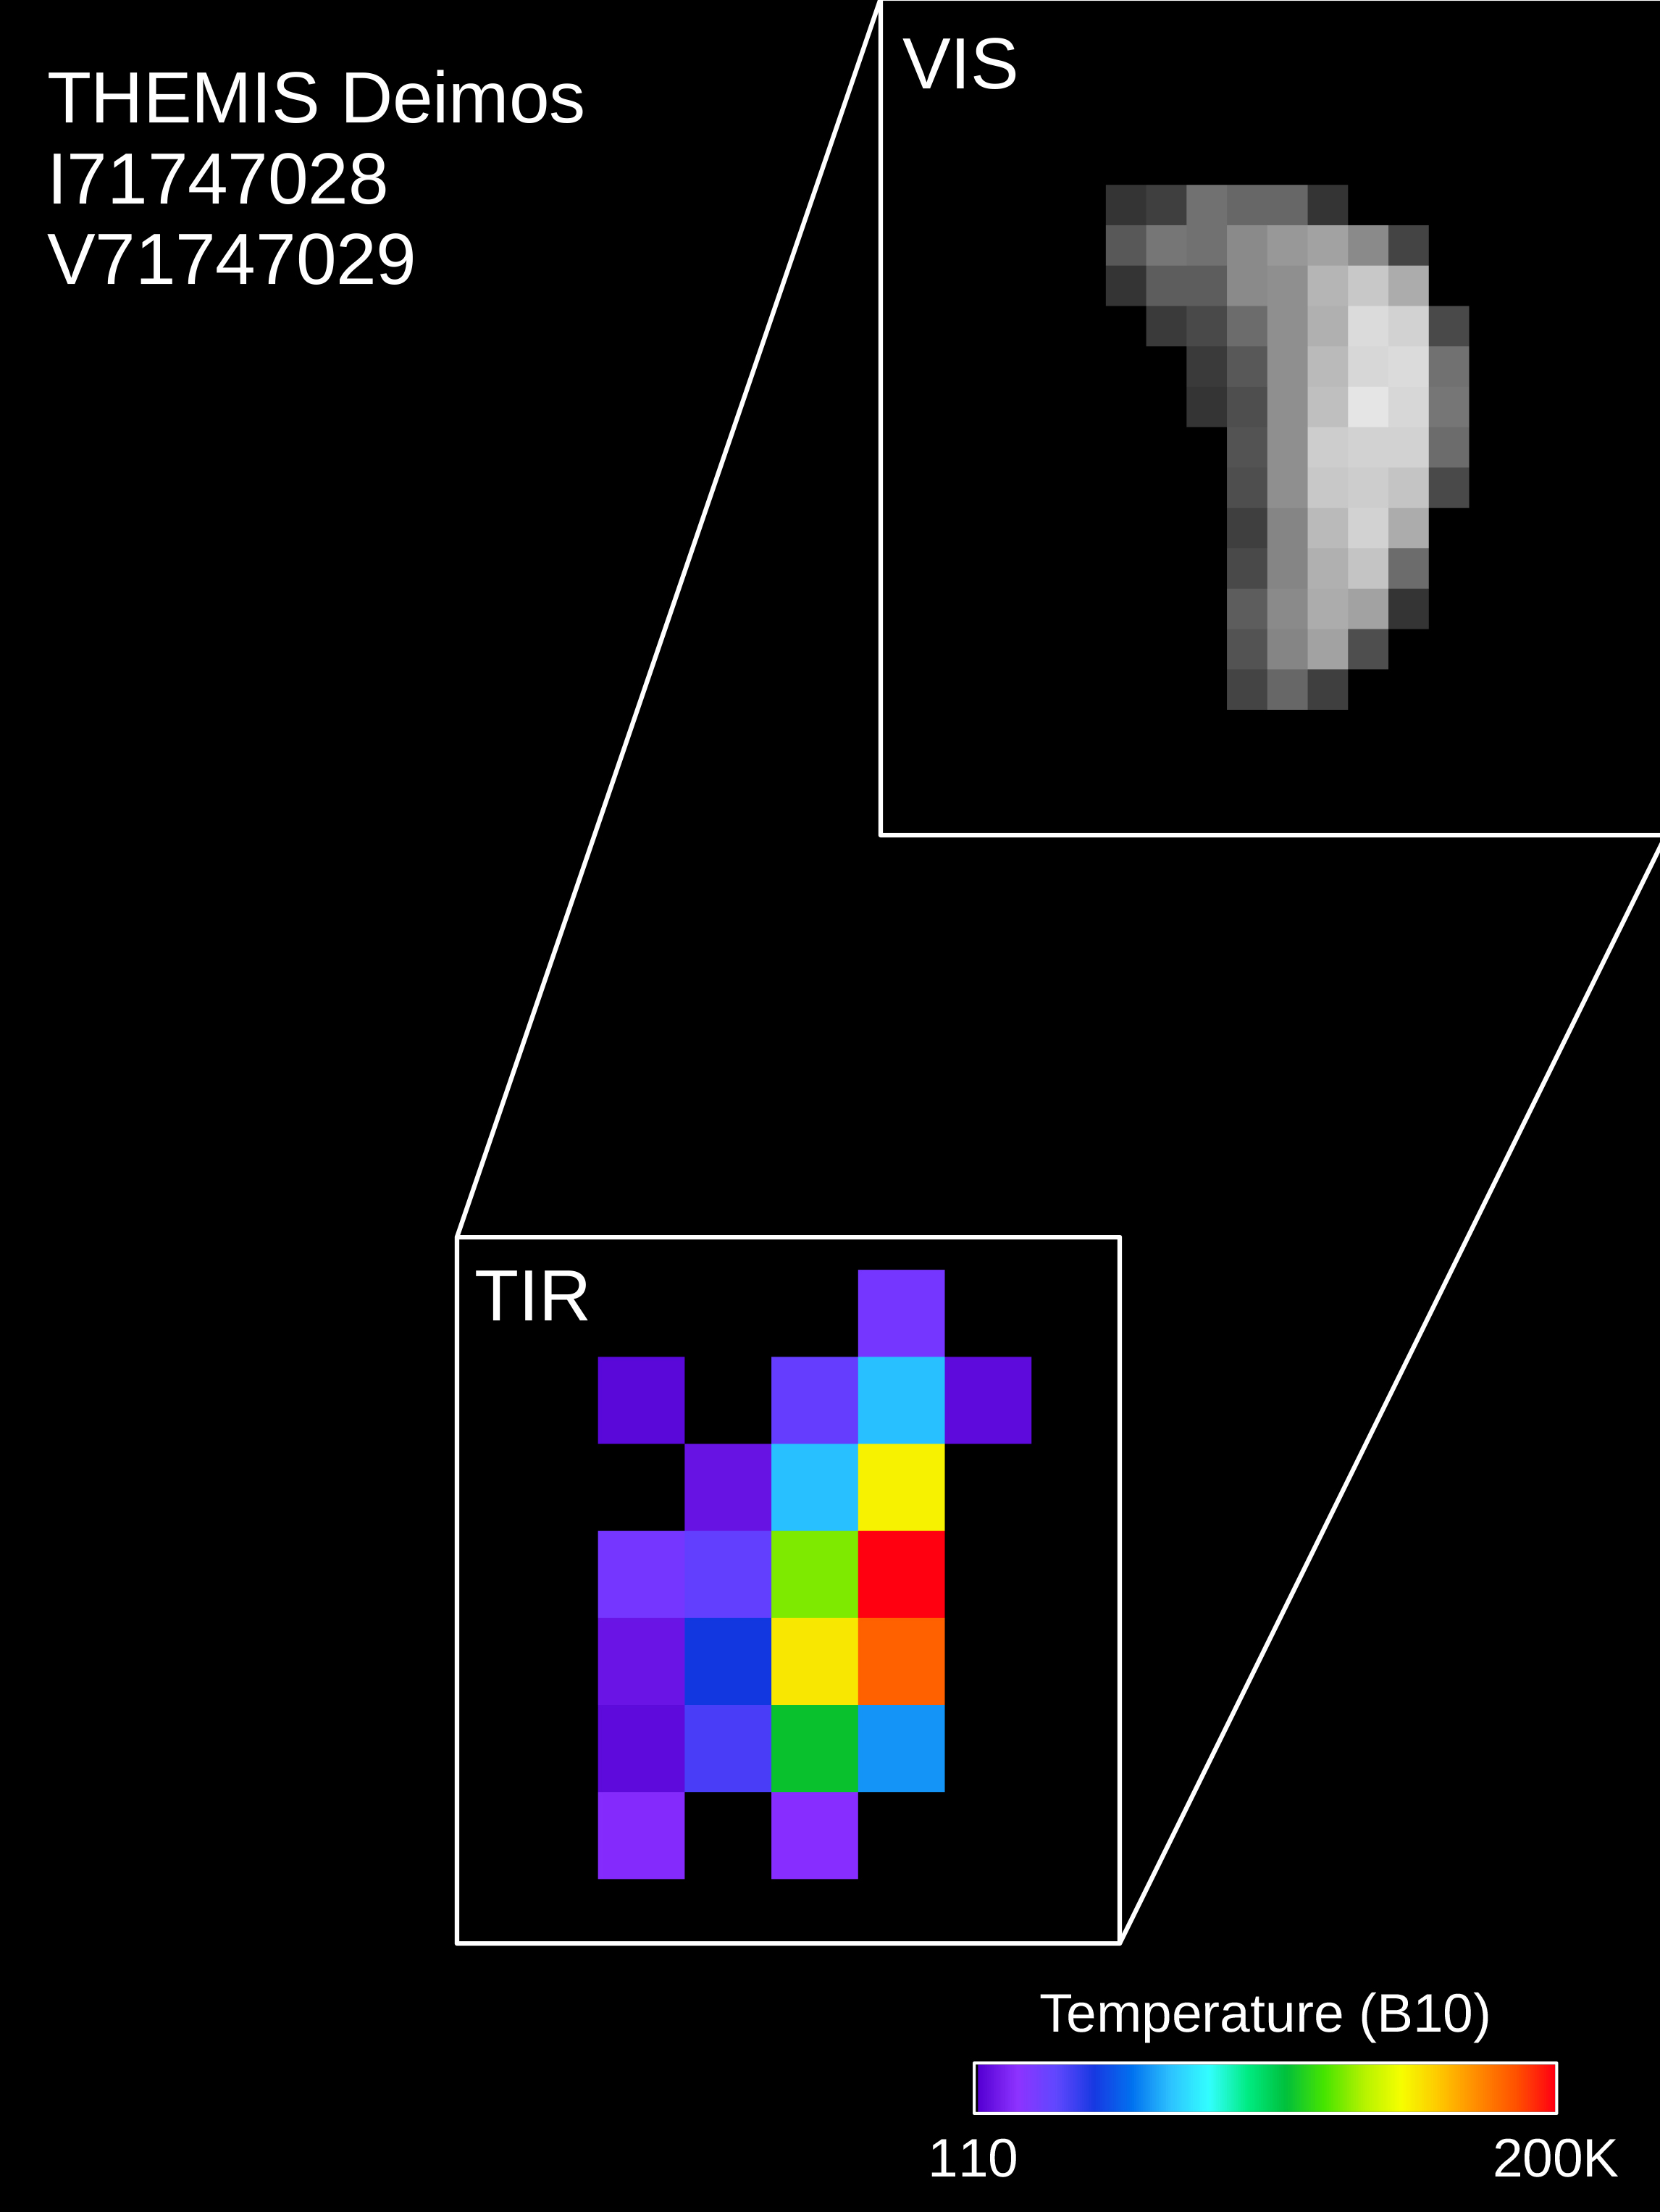

Mars Odyssey Observes Deimos

Colors in this image of the Martian moon Deimos indicate a range of surface temperatures detected by observing the moon on February 15, 2018, with the Thermal Emission Imaging System (THEMIS) camera on NASA’s Mars Odyssey orbiter.

The left edge of the small moon is in darkness, and the right edge in sunlight. Temperature information was derived from thermal-infrared imaging such as the grayscale image shown smaller at lower left with the moon in the same orientation. The color-coding merges information from THEMIS observations made in 10 thermal-infrared wavelength bands.

This was the first observation of Deimos by Mars Odyssey; the spacecraft first imaged Mars’ other moon, Phobos, on September 29, 2017. Researchers have been using THEMIS to examine Mars since early 2002, but the maneuver turning the orbiter around to point the camera at Phobos was developed only recently.

THEMIS was developed by and is operated by a team based at Arizona State University, Tempe. NASA’s Jet Propulsion Laboratory, Pasadena, California, manages the Mars Odyssey mission for NASA’s Science Mission Directorate, Washington. Lockheed Martin Space Systems, Denver, built the orbiter and partners in its operation. JPL is a division of Caltech in Pasadena.

Credit: NASA/JPL-Caltech/ASU/SSI